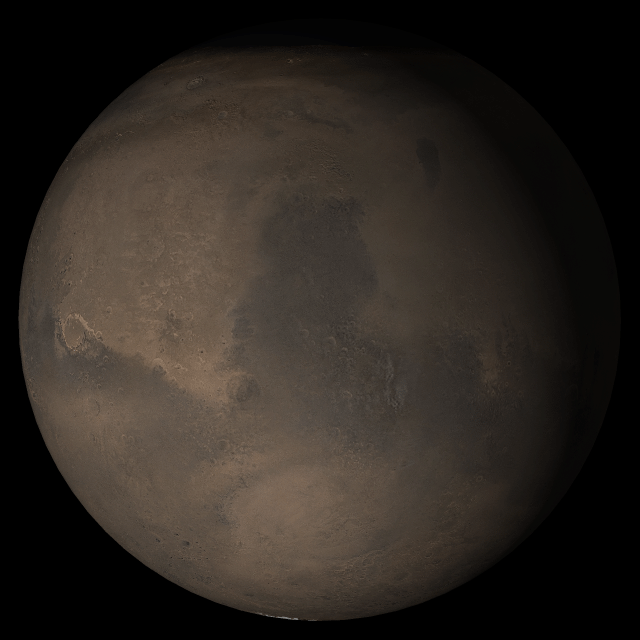

Mars at Ls 288°: Syrtis Major

21 September 2005
This picture is a composite of Mars Global Surveyor (MGS) Mars Orbiter Camera (MOC) daily global images acquired at Ls 288° during a previous Mars year. This month, Mars looks similar, as Ls 288° occurred in mid-September 2005. The picture shows the Syrtis Major face of Mars. Over the course of the month, additional faces of Mars as it appears at this time of year are being posted for MOC Picture of the Day. Ls, solar longitude, are a measure of the time of year on Mars. Mars travels 360° around the Sun in 1 Mars year. The year begins at Ls 0°, the start of northern spring and southern autumn.

Season: Northern Winter/Southern Summer

Credit: NASA/JPL/Malin Space Science Systems